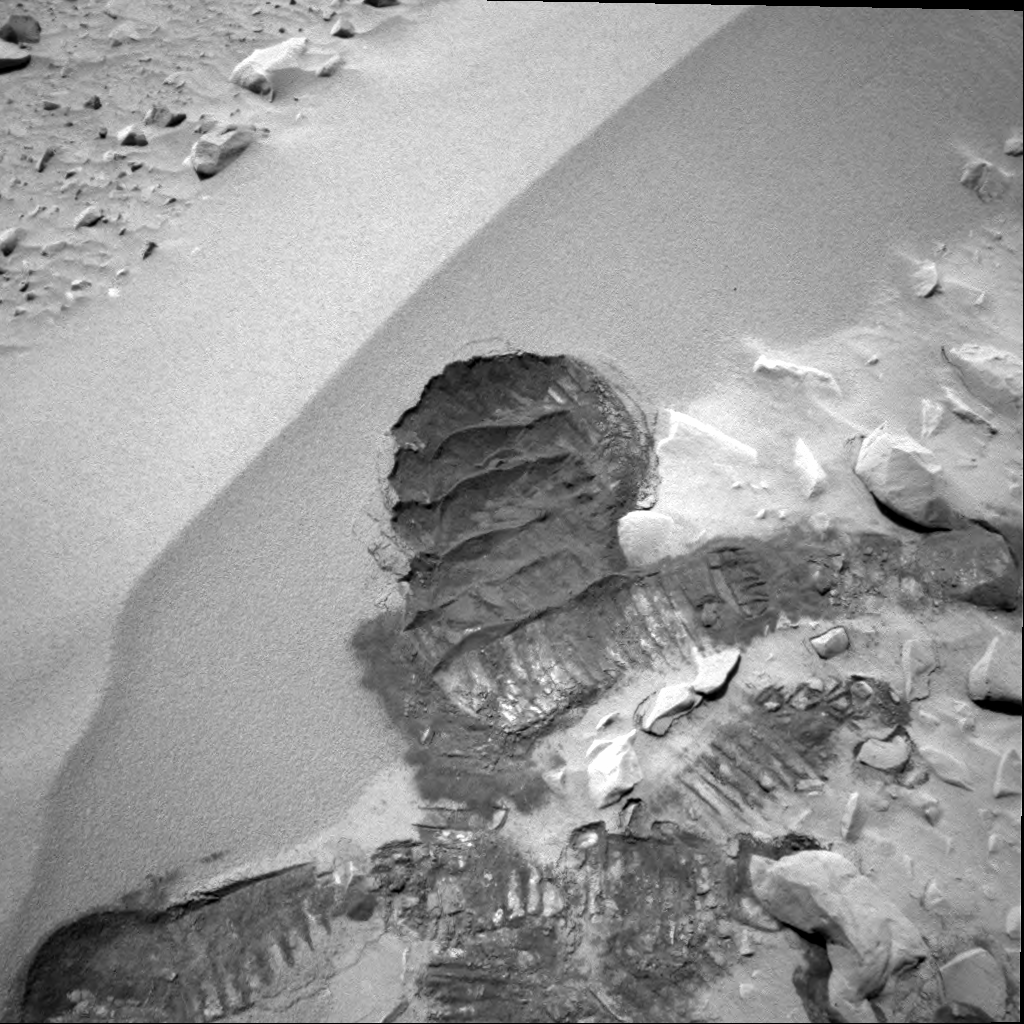

Spirit Digs In

The Mars Exploration Rover Spirit acquired this navigation camera image on the 72nd martian day, or sol, of its mission (March 15, 2004), after digging its wheel into the drift dubbed “Serpent.” Creating the commands that would generate this “scar” was not an easy task for rover controllers. Essentially, they had to choreograph an intricate dance for Spirit, maneuvering it up the side of the dune, shimmying its left front wheel a number of times to create the scuff, and then reversing to attain proper positioning for miniature thermal emission spectrometer observations. Before the task was finished, Spirit moved forward to put the scuff within proper reach of the rover’s arm.

This scar allows the rover’s instruments to see below the drift surface, to determine the composition of the materials. Initial results indicate that the drift material is similar to the basaltic sands that have been seen throughout Spirit’s journey to the large crater dubbed “Bonneville.” The material does not seem to be the same as that inside the crater.

Scientists are now looking to answer two questions: Why is the dark sand in the crater not the same as the dark sand in the drift? And why are there two different dark soil-type deposits in such a small place?

Credit: NASA/JPL